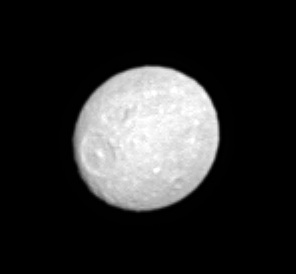

Not Quite Round

Saturn’s moon Mimas, whose low density suggests that it is primarily composed of ice, has a flattened or oblate shape reminiscent of Saturn’s (see PIA05389). The moon’s equatorial dimension is nearly 10 percent larger than the polar one due to the satellite’s rapid rotation. Mimas is 397 kilometers (247 miles) across.

This view shows principally the leading hemisphere on Mimas. Mimas’ largest crater, Herschel (130 kilometers, or 80 miles wide), is centered roughly on the equator and can be seen here. North on Mimas is toward upper left.

The moon’s oblateness is exaggerated by Cassini’s viewing angle here — the Sun-Mimas-spacecraft, or phase, angle was 5 degrees leaving a sliver of the moon’s disk in shadow on the northwest limb.

The image was taken in visible light with the Cassini spacecraft narrow-angle camera on May 20, 2005, at a distance of approximately 916,000 kilometers (569,000 miles) from Mimas. Resolution in the original image was 5 kilometers (3 miles) per pixel. The image has been contrast-enhanced and magnified by a factor of two to aid visibility.

The Cassini-Huygens mission is a cooperative project of NASA, the European Space Agency and the Italian Space Agency. The Jet Propulsion Laboratory, a division of the California Institute of Technology in Pasadena, manages the mission for NASA’s Science Mission Directorate, Washington, D.C. The Cassini orbiter and its two onboard cameras were designed, developed and assembled at JPL. The imaging team is based at the Space Science Institute, Boulder, Colo.

Credit: NASA/JPL/Space Science Institute